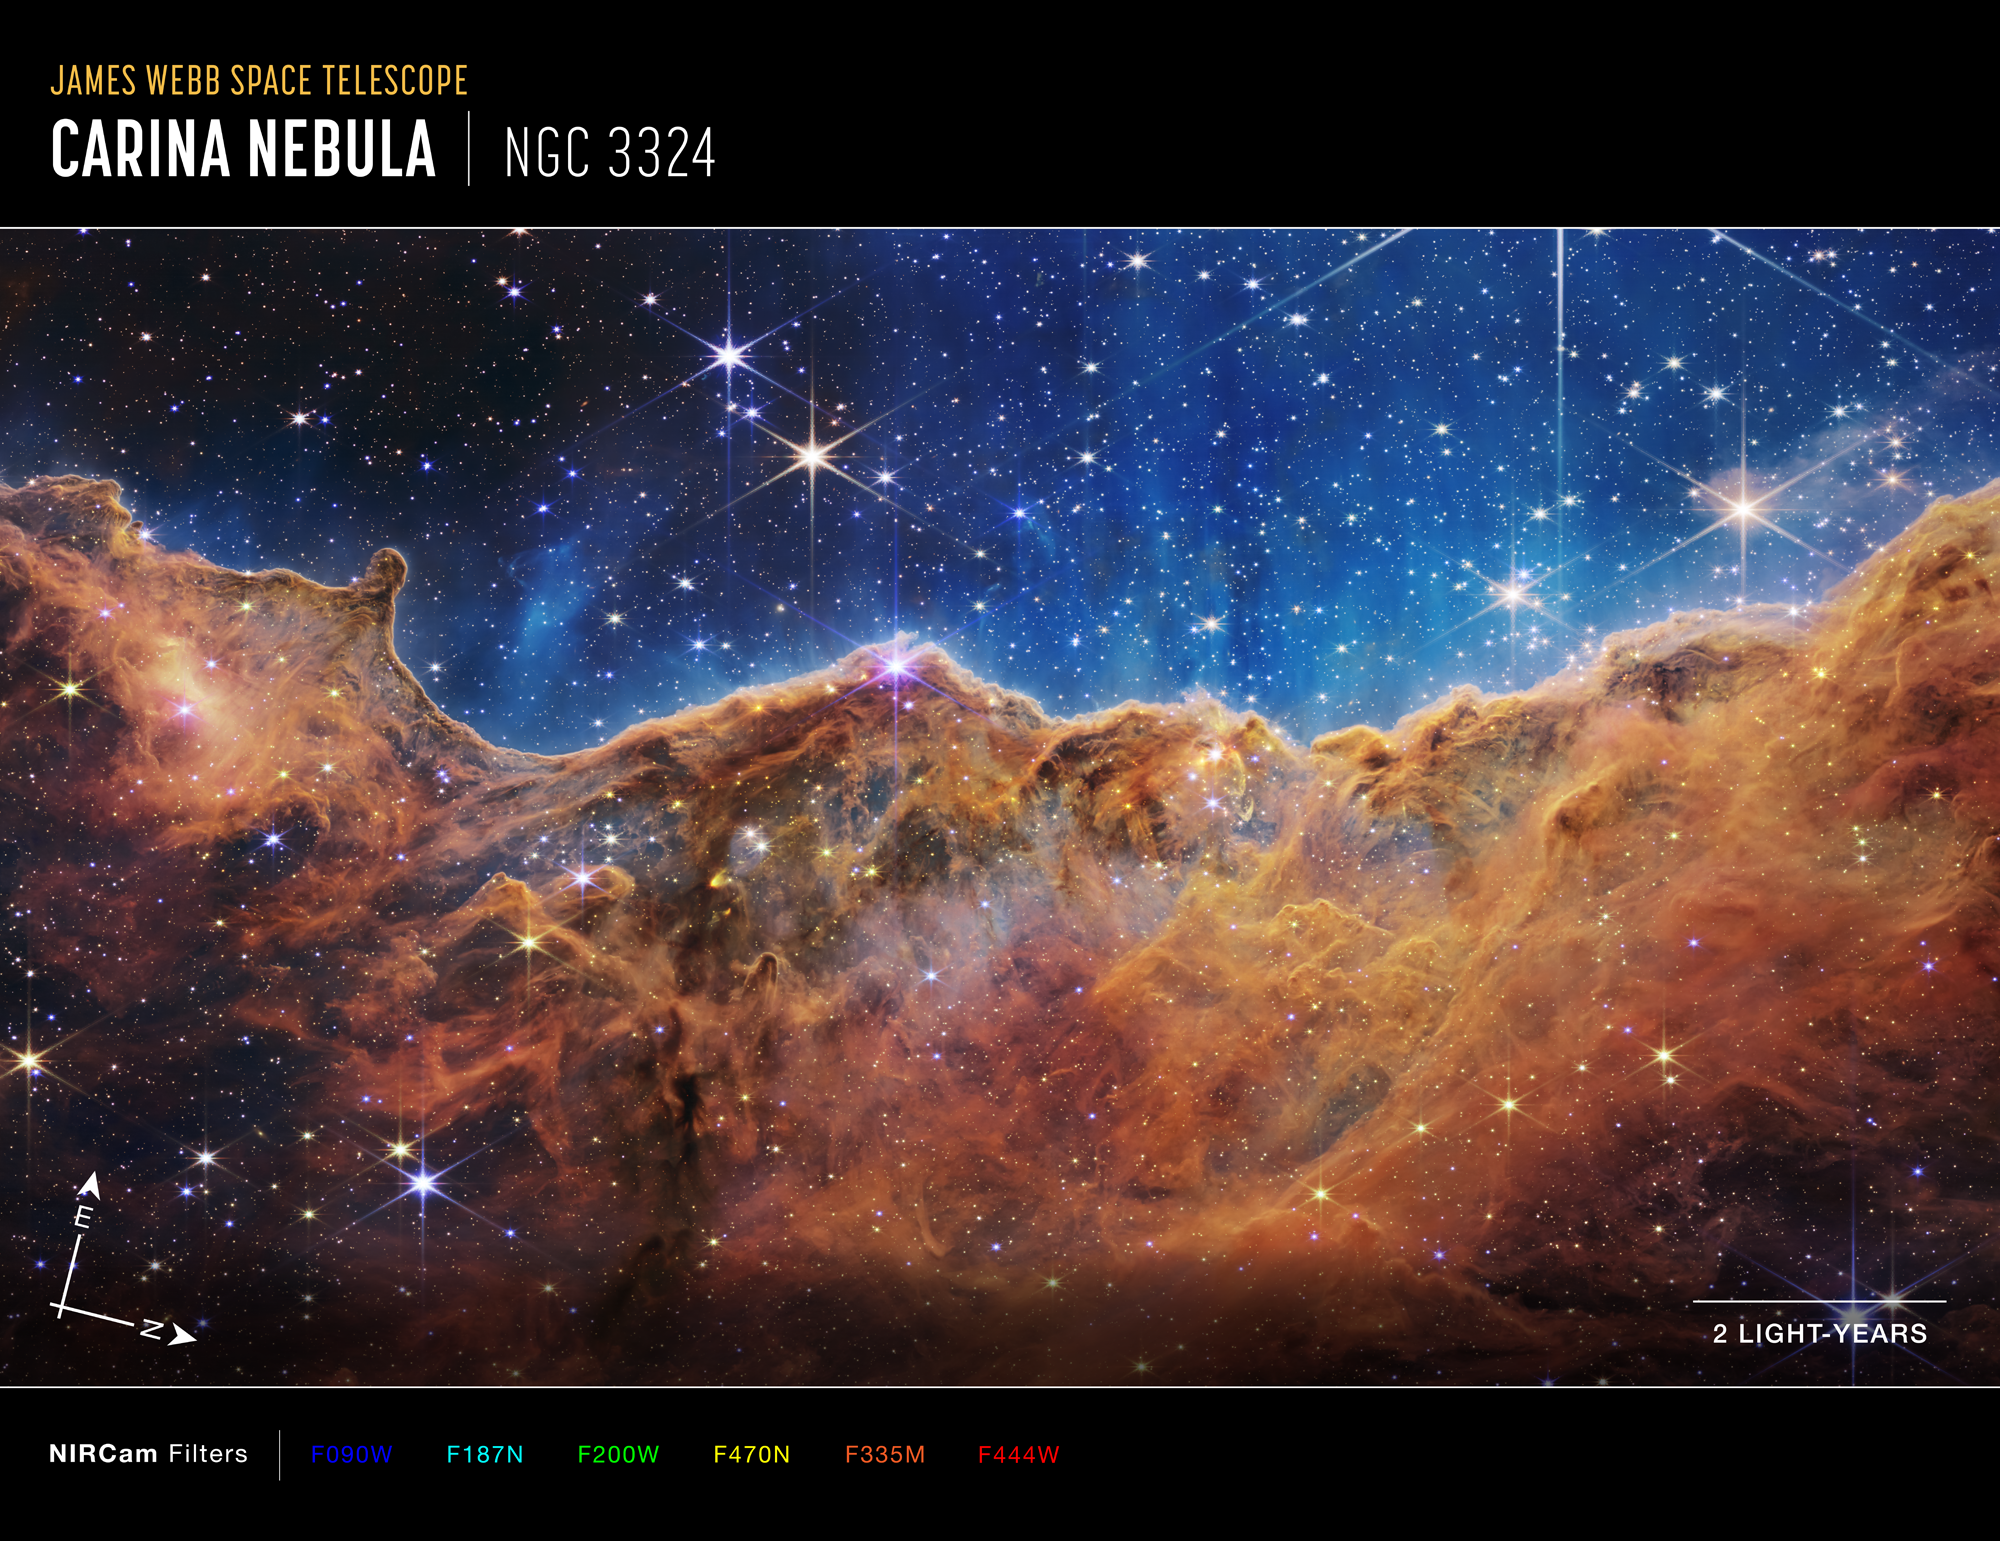

“Cosmic Cliffs” in the Carina Nebula (NIRCam Compass Image)

Image of the Carina Nebula (NGC 3324) captured by Webb’s Near-Infrared Camera (NIRCam), with compass arrows, scale bar, and color key for reference.

The north and east compass arrows show the orientation of the image on the sky. Note that the relationship between north and east on the sky (as seen from below) is flipped relative to direction arrows on a map of the ground (as seen from above).

The scale bar is labeled in light-years, which is the distance that light travels in one Earth-year. (It takes 2 years for light to travel a distance equal to the length of the scale bar.) One light-year is equal to about 5.88 trillion miles or 9.46 trillion kilometers. The field of view shown in this image is approximately 16 light-years across.

This image shows invisible near-infrared wavelengths of light that have been translated into visible-light colors. The color key shows which NIRCam filters were used when collecting the light. The color of each filter name is the visible light color used to represent the infrared light that passes through that filter.

Read the full image caption.

Credit: Image: NASA, ESA, CSA, STScI